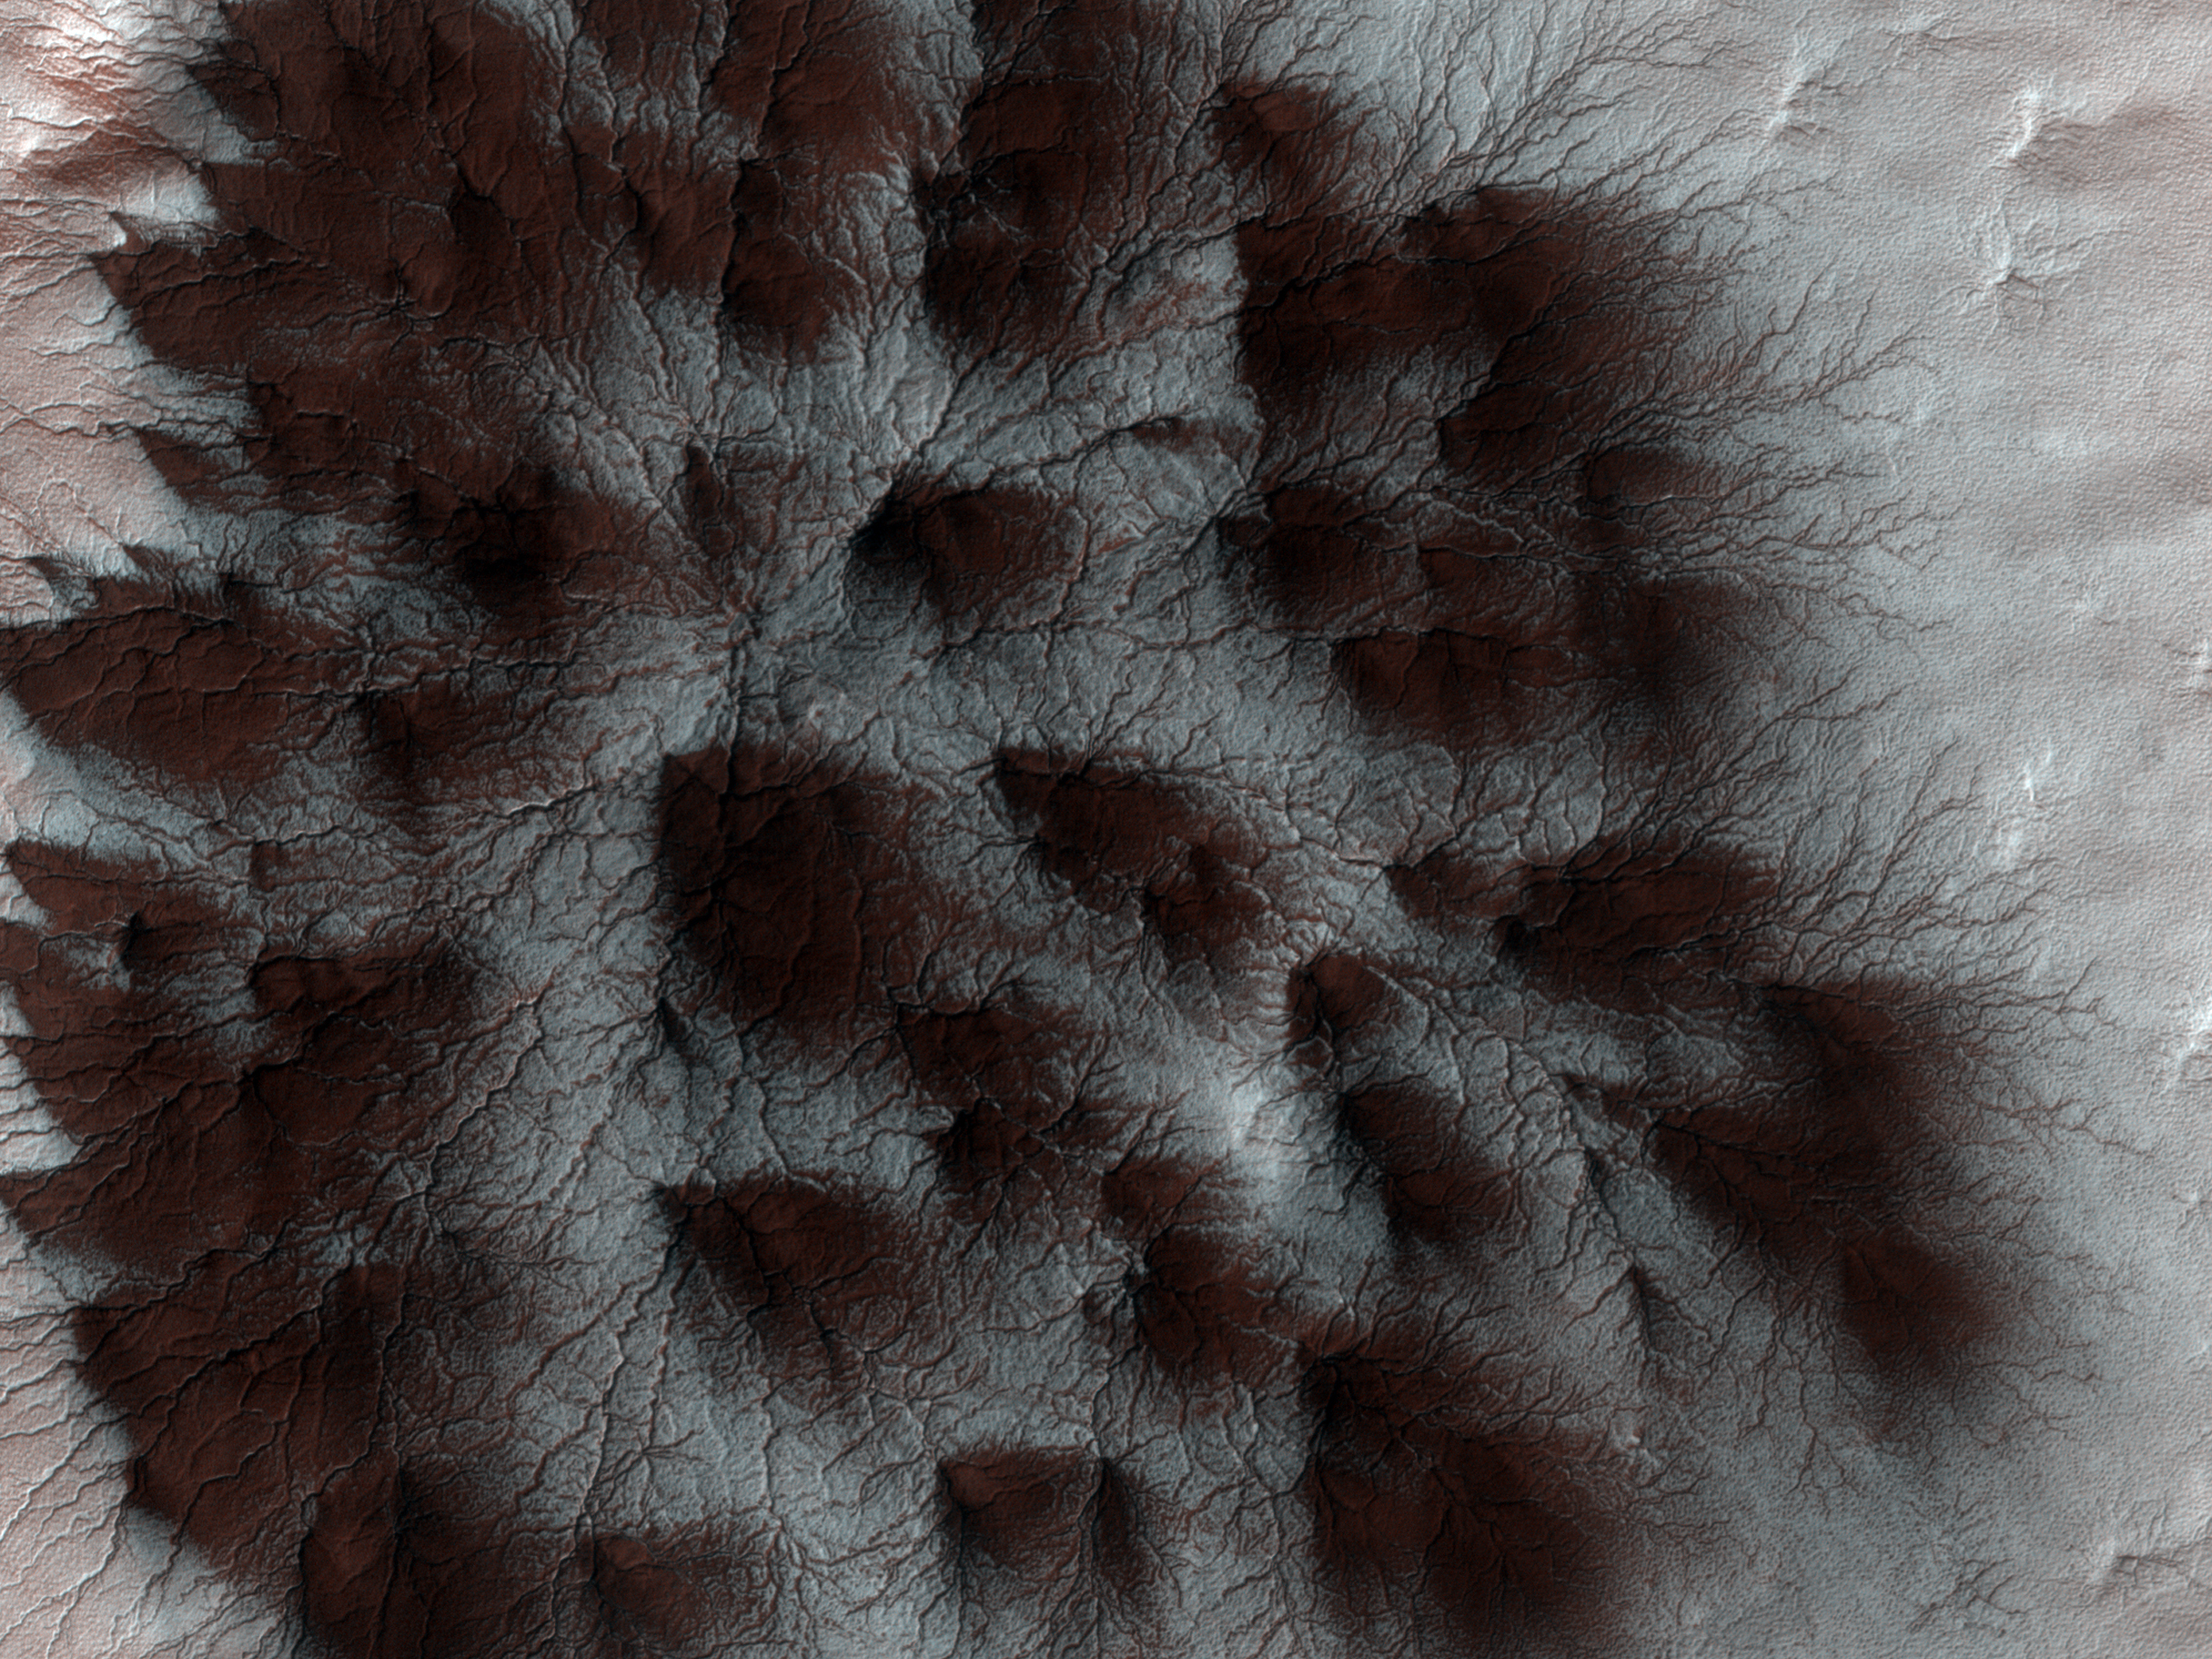

Starburst Spider

Mars’ seasonal cap of carbon dioxide ice has eroded many beautiful terrains as it sublimates (goes directly from ice to vapor) every spring. In the region where the High Resolution Imaging Science Experiment (HiRISE) camera on NASA’s Mars Reconnaissance Orbiter took this image, we see troughs that form a starburst pattern. In other areas these radial troughs have been refered to as spiders, simply because of their shape. In this region the pattern looks more dendritic as channels branch out numerous times as they get further from the center.

The troughs are believed to be formed by gas flowing beneath the seasonal ice to openings where the gas escapes, carrying along dust from the surface below. The dust falls to the surface of the ice in fan-shaped deposits.

This image, covering an area about 1 kilometer (0.6 mile) across, is a portion of the HiRISE observation cataloguedas ESP_011842_0980, taken on Feb. 4, 2009. The observation is centered at 81.8 degrees south latitude, 76.2 degrees east longitude. The image was taken at a local Mars time of 4:56 PM and the scene is illuminated from the west with a solar incidence angle of 78 degrees, thus the sun was about 12 degrees above the horizon. At a solar longitude of 203.6 degrees, the season on Mars is northern autumn.

NASA’s Jet Propulsion Laboratory, a division of the California Institute of Technology in Pasadena, manages the Mars Reconnaissance Orbiter for NASA’s Science Mission Directorate, Washington. Lockheed Martin Space Systems, Denver, is the prime contractor for the project and built the spacecraft. The High Resolution Imaging Science Experiment is operated by the University of Arizona, Tucson, and the instrument was built by Ball Aerospace & Technologies Corp., Boulder, Colo.

Credit: NASA/JPL-Caltech/University of Arizona